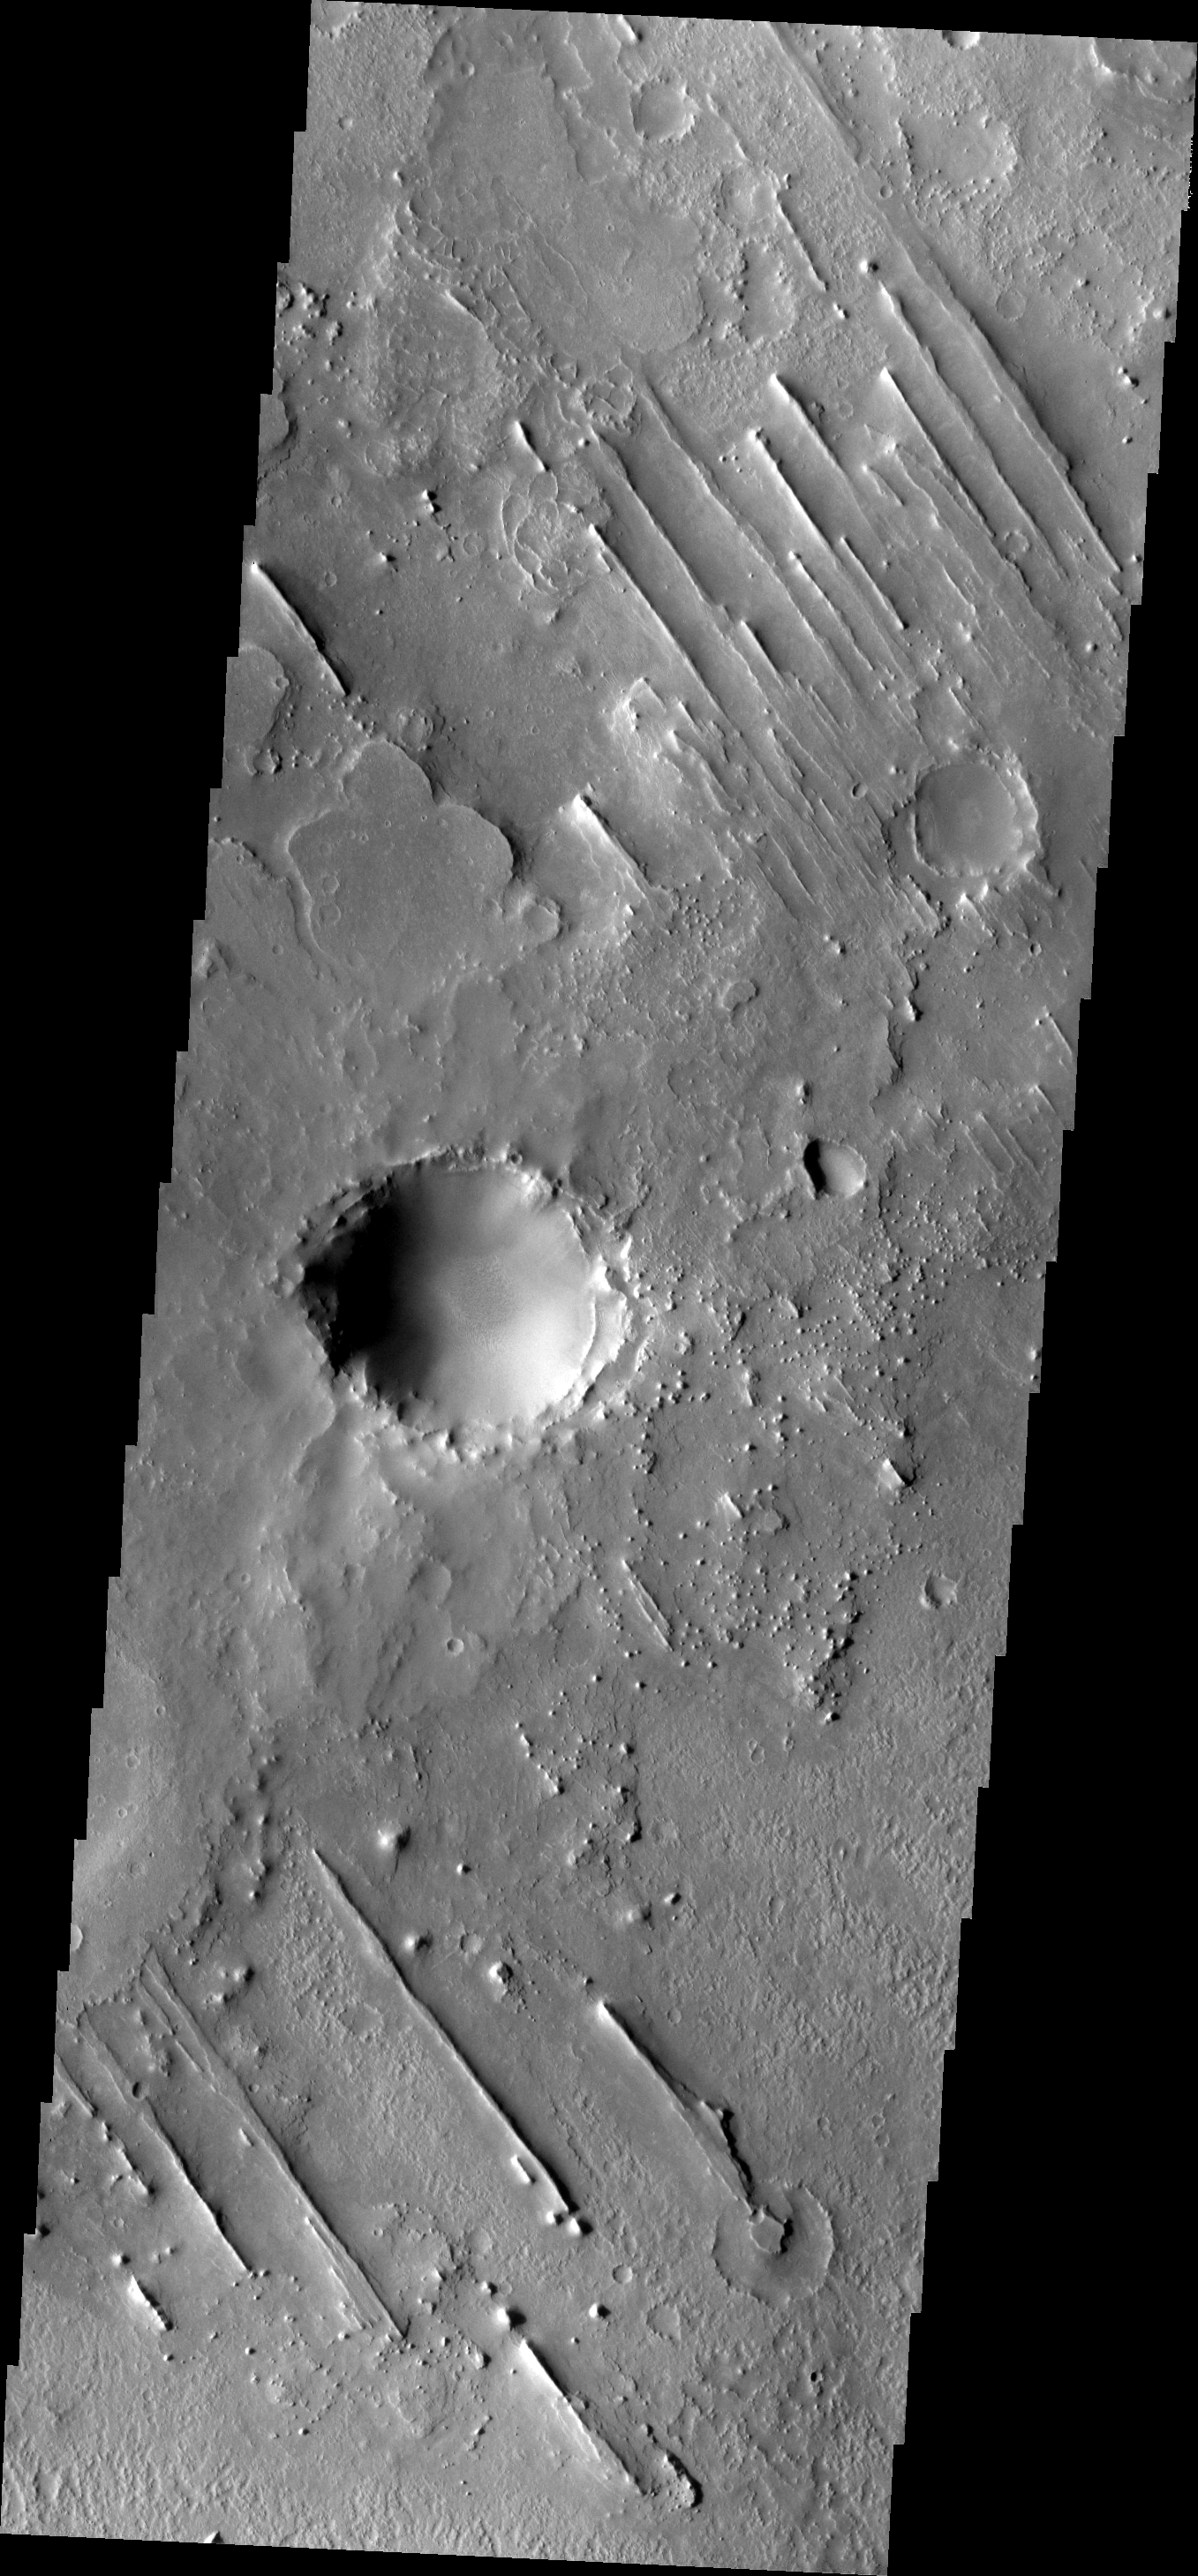

Linear Ridges

These linear ridges are just one of the many interesting surface features in the Meridiani region.

Image information: VIS instrument. Latitude 14.8N, Longitude 4.6E. 18 meter/pixel resolution.

Please see the THEMIS Data Citation Note for details on crediting THEMIS images.

Note: this THEMIS visual image has not been radiometrically nor geometrically calibrated for this preliminary release. An empirical correction has been performed to remove instrumental effects. A linear shift has been applied in the cross-track and down-track direction to approximate spacecraft and planetary motion. Fully calibrated and geometrically projected images will be released through the Planetary Data System in accordance with Project policies at a later time.

NASA’s Jet Propulsion Laboratory manages the 2001 Mars Odyssey mission for NASA’s Office of Space Science, Washington, D.C. The Thermal Emission Imaging System (THEMIS) was developed by Arizona State University, Tempe, in collaboration with Raytheon Santa Barbara Remote Sensing. The THEMIS investigation is led by Dr. Philip Christensen at Arizona State University. Lockheed Martin Astronautics, Denver, is the prime contractor for the Odyssey project, and developed and built the orbiter. Mission operations are conducted jointly from Lockheed Martin and from JPL, a division of the California Institute of Technology in Pasadena.

Credit: NASA/JPL/ASU